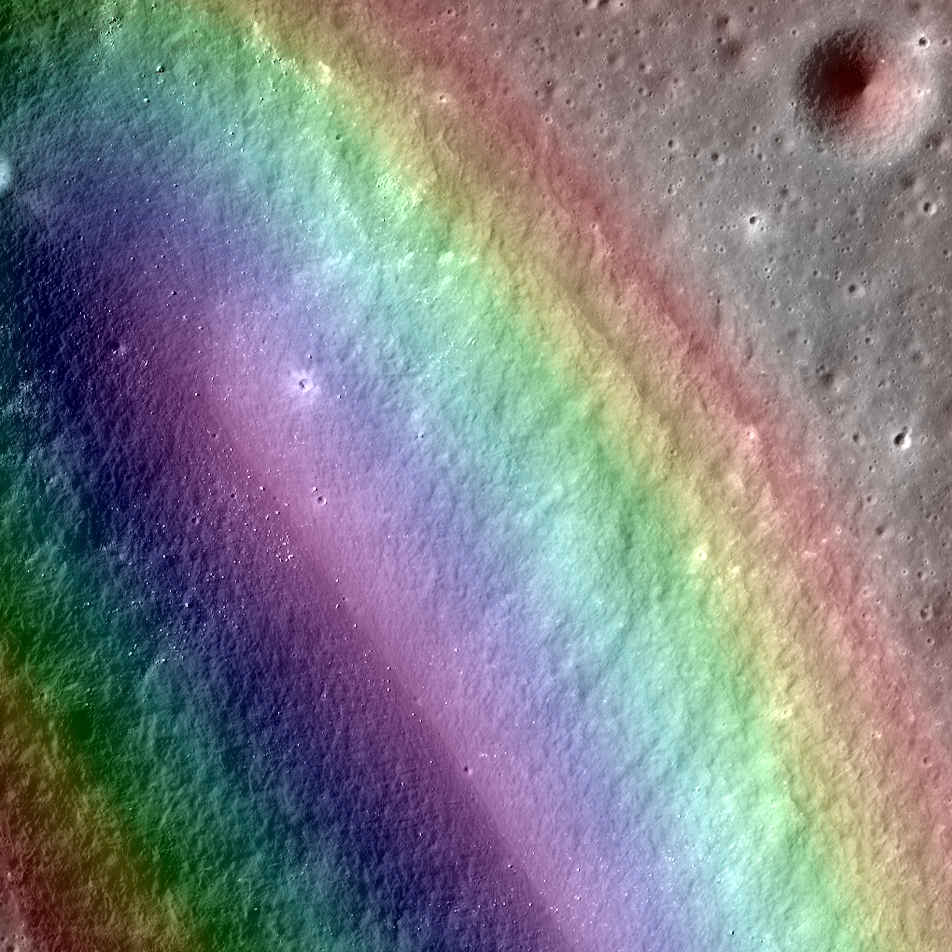

A Colorful Look at the Birt E Crater on the Moon

This false color image of Birt E crater shows the topography of the moon and it is thought to be the source region for lava that carved out Rima Birt, a rille in Mare Nubium. This mare is older than 3.4 billion years, and so is this vent! LROC NAC M1144849711L/R with the a color DTM overlaid; North is up. Download high res: lroc.sese.asu.edu/posts/794 More info: Birt E crater was not created like most craters on the Moon; there was no meteorite impact. Lava sputtered out of this pyroclastic vent in Mare Nubium over 3.4 billion years ago, dispersing lava onto the surface and leaving the crater we see today. How can we tell it is a volcanic vent and not an impact crater? Impact craters and volcanic vents can be differentiated because vents often have an irregular or elongated shape (as with Birt E). Impact craters are usually circular in shape, created by the shockwave during an impact event. Also, the vee-shape of this crater is likely a product of the formation mechanism. Vee-shaped vents are thought to be formed from a pyroclastic eruption. Gasses fractionating out of the liquid rock create violent events during eruptions. Explosive eruptions created the shape that we see today, but Birt E could have had a complex history with effusive eruptions forming Rima Birt, a rille flowing from Birt E to the SE. Over long enough time scales Birt E will be filled in with ejecta from newly formed craters around Mare Nubium or by mass wasting of the walls into the crater. Let’s enjoy this ancient crater today while we still can!

Credit: NASA/GSFC/Arizona State University